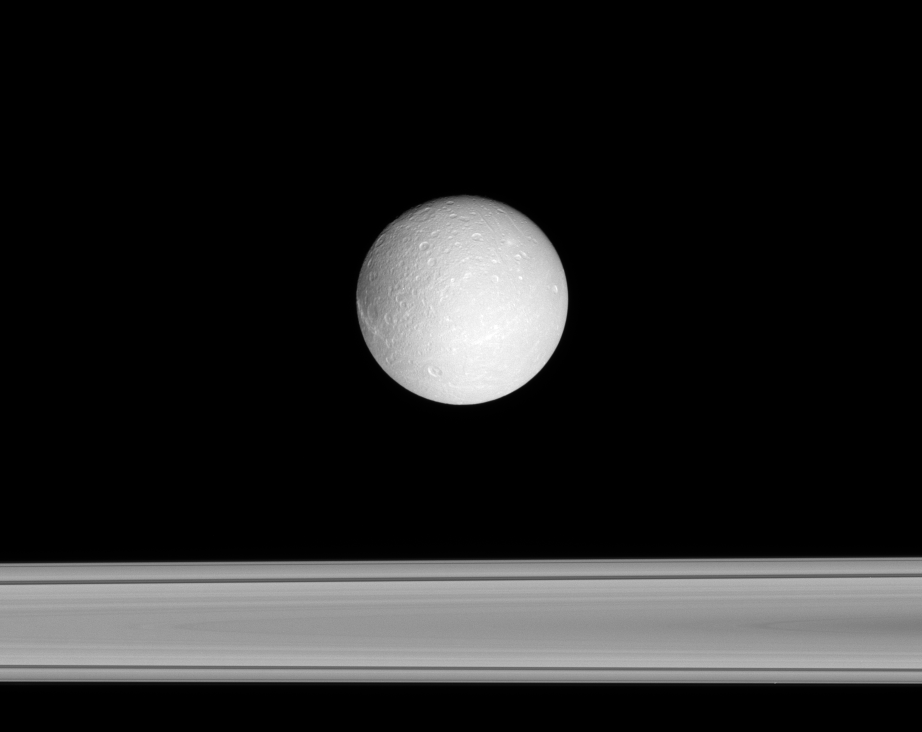

Icy Traveler

Dione floats past, with Saturn’s rings beyond.

This view looks toward the anti-Saturn side of Dione (1,126 kilometers, or 700 miles across). North is up. The darker terrain on the moon’s trailing side is partly visible here, along with one of the bright linea — the bright fractures that crisscross Dione’s trailing side.

The view looks toward the sunlit side of the rings from less than a degree below the ringplane.

The image was taken in visible green light with the Cassini spacecraft narrow-angle camera on Oct. 26, 2007. The view was obtained at a distance of approximately 883,000 kilometers (549,000 miles) from Dione. Image scale is 5 kilometers (3 miles) per pixel.

The Cassini-Huygens mission is a cooperative project of NASA, the European Space Agency and the Italian Space Agency. The Jet Propulsion Laboratory, a division of the California Institute of Technology in Pasadena, manages the mission for NASA’s Science Mission Directorate, Washington, D.C. The Cassini orbiter and its two onboard cameras were designed, developed and assembled at JPL. The imaging operations center is based at the Space Science Institute in Boulder, Colo.

Credit: NASA/JPL/Space Science Institute